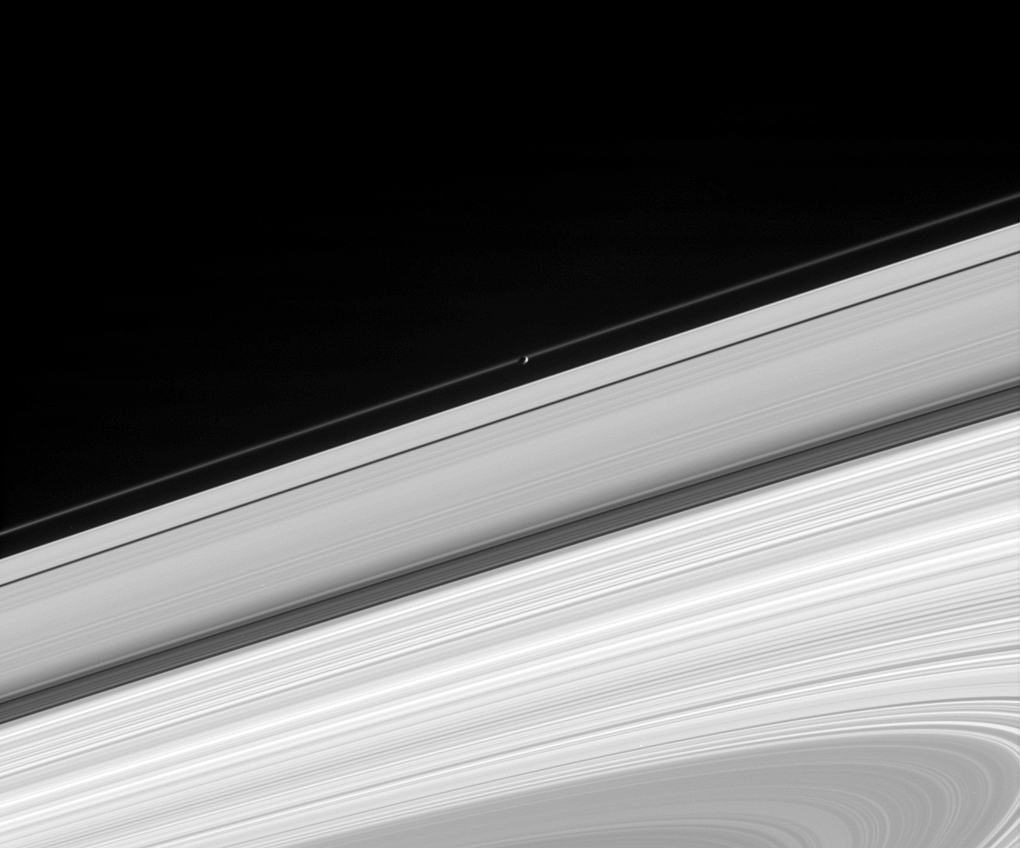

Pandora Occults the F Ring

Saturn’s moon Pandora glides in front of the narrow F ring, making the moon’s oblong outline visible. The image also shows the A ring, Cassini Division, B ring, and part of the C ring. This view is from beneath the ring plane. Pandora is 84 kilometers (52 miles) across.

The image was taken in visible light with the Cassini spacecraft narrow-angle camera on Aug. 23, 2005, at a distance of approximately 1.6 million kilometers (1 million miles) from Pandora and at a Sun-Pandora-spacecraft, or phase, angle of 97 degrees. Resolution in the original image was 9 kilometers (6 miles) per pixel.

The Cassini-Huygens mission is a cooperative project of NASA, the European Space Agency and the Italian Space Agency. The Jet Propulsion Laboratory, a division of the California Institute of Technology in Pasadena, manages the mission for NASA’s Science Mission Directorate, Washington, D.C. The Cassini orbiter and its two onboard cameras were designed, developed and assembled at JPL. The imaging operations center is based at the Space Science Institute in Boulder, Colo.

Credit: NASA/JPL/Space Science Institute